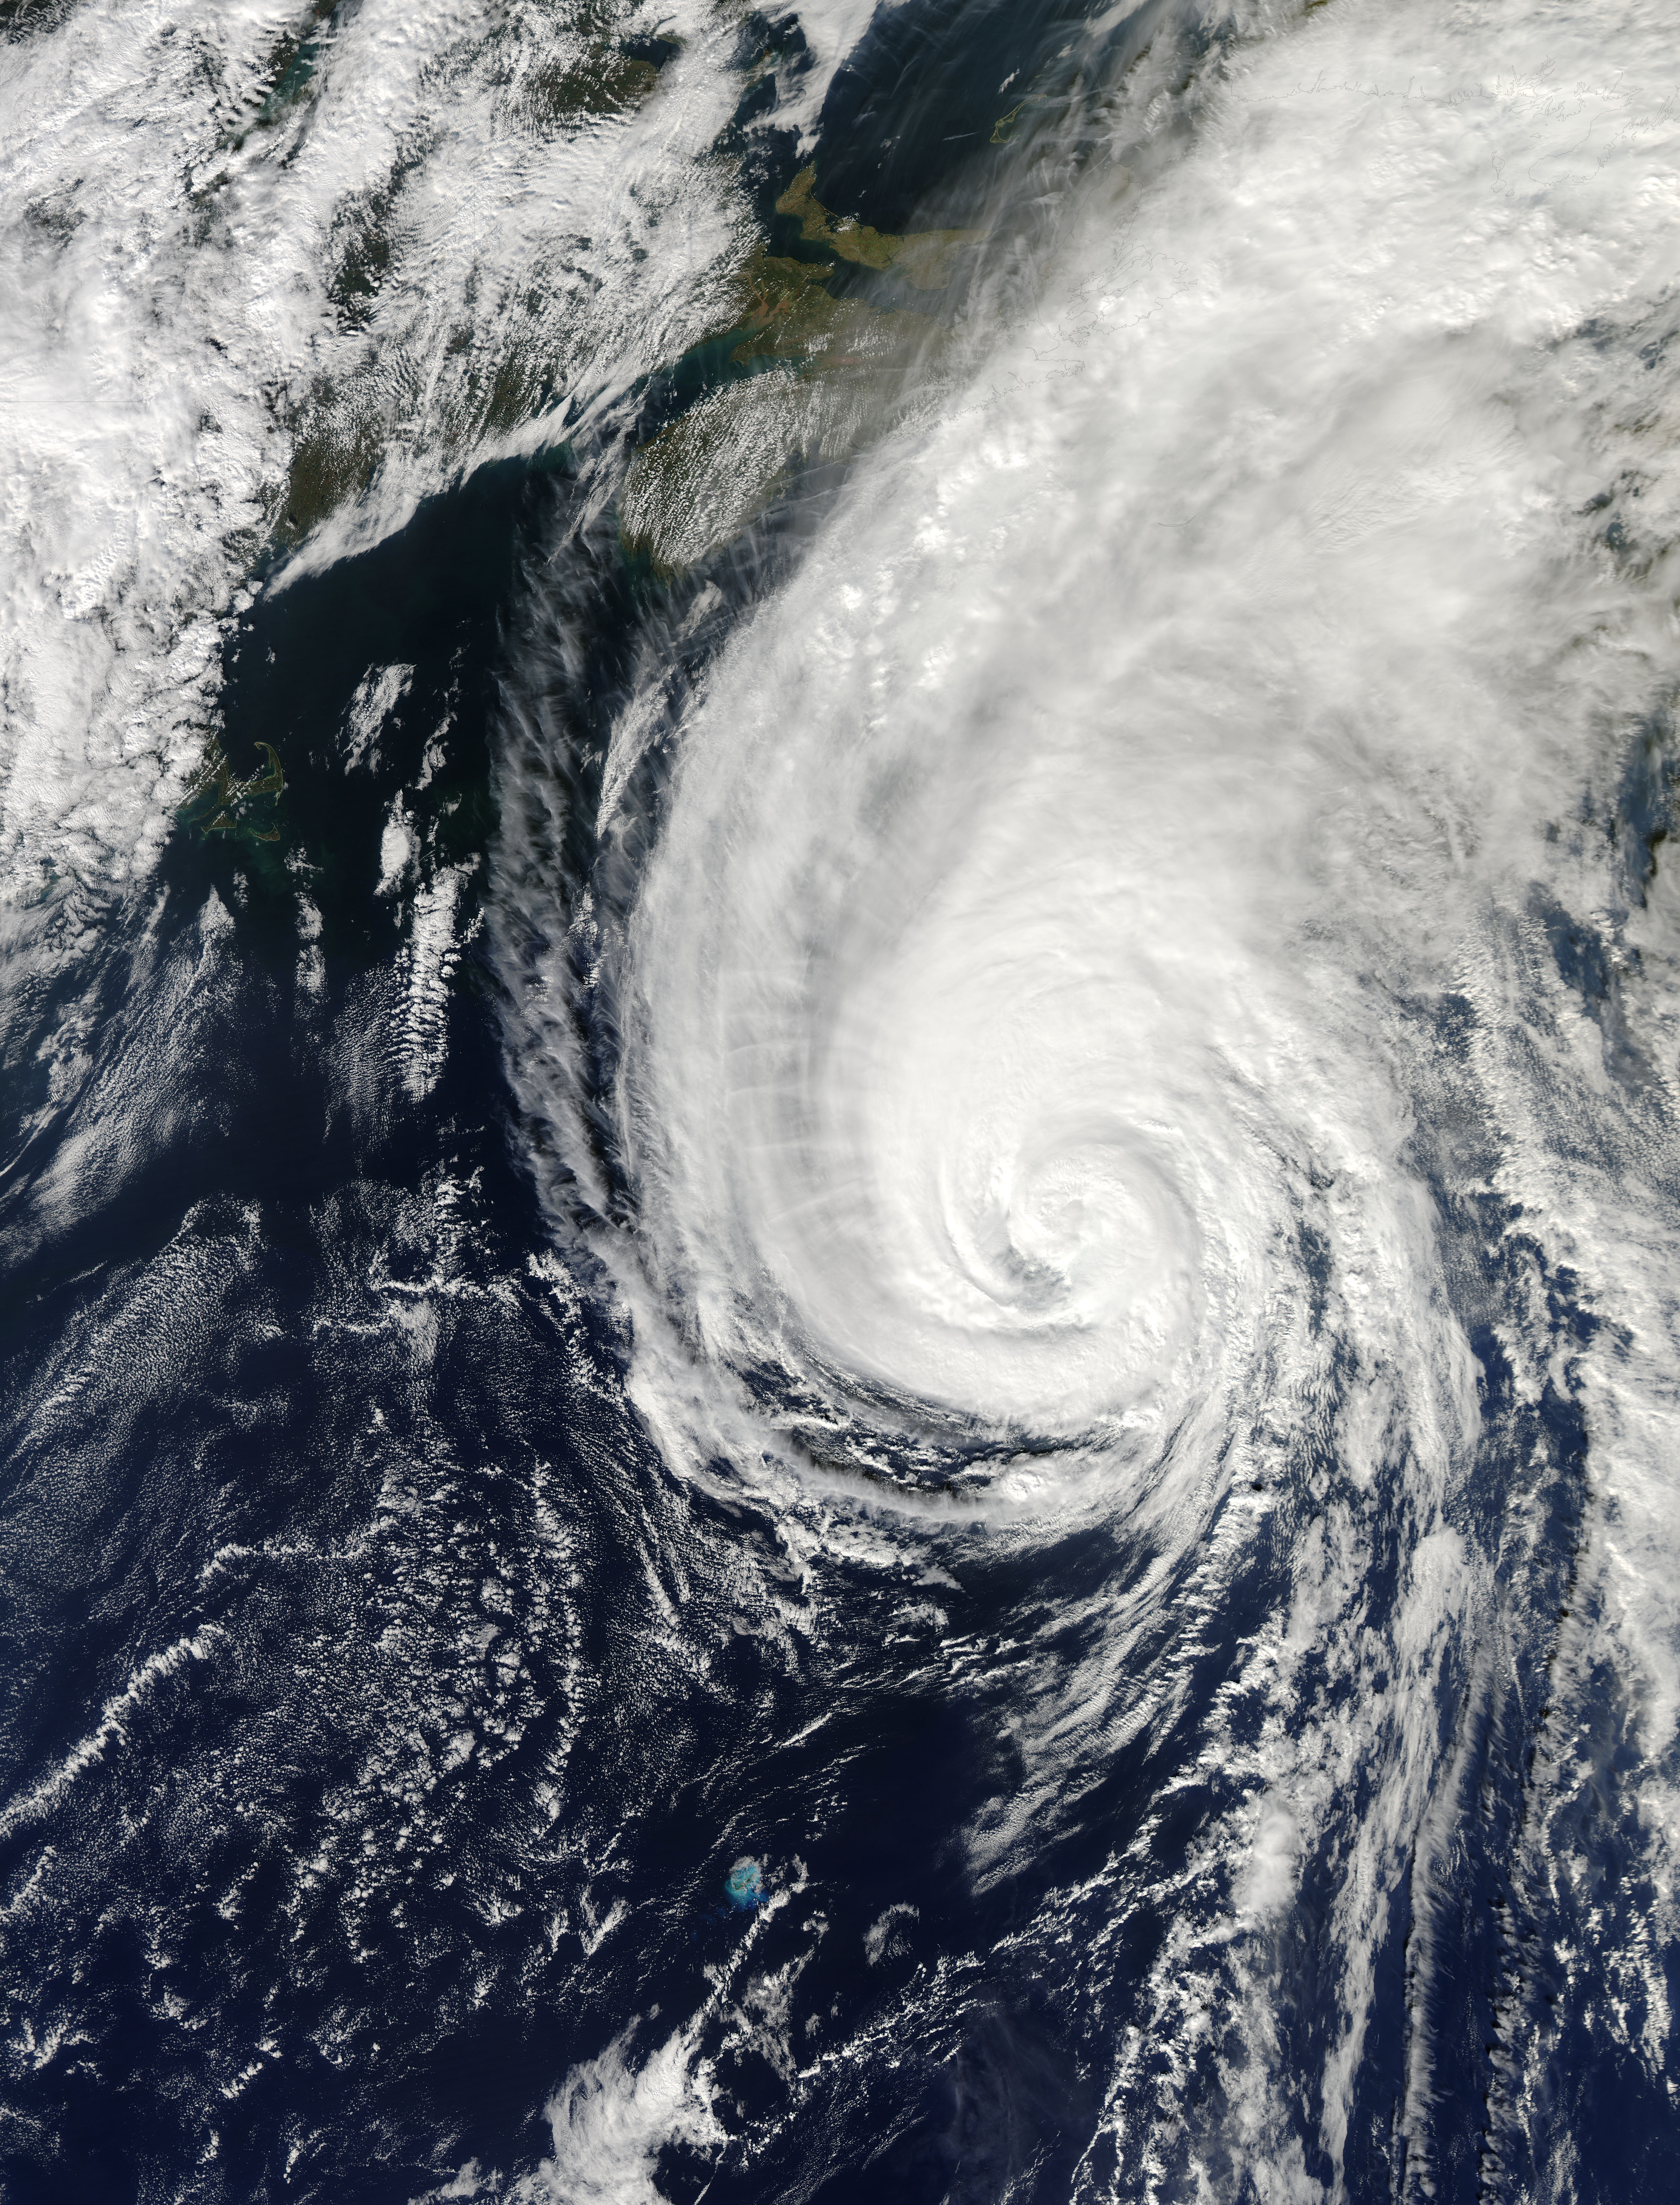

MODIS Sees Hurricane Gonzalo

On Oct. 18 at 17:35 UTC (1:35 p.m EDT) the MODIS instrument aboard NASA's Aqua satellite saw Hurricane Gonzalo approaching Newfoundland. ..

Credit: NASA Goddard MODIS Rapid Response Team..NASA image use policy